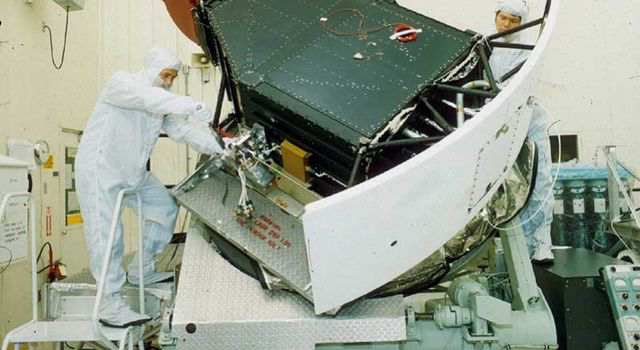

WFPC2 Testing

NASA’s Wide Field and Planetary Camera 2 undergoes testing at JPL.

The Hubble Space Telescope is a project of international cooperation between NASA and the European Space Agency. NASA’s Goddard Space Flight Center in Greenbelt, Maryland, manages the telescope. The Space Telescope Science Institute (STScI) in Baltimore conducts Hubble science operations. STScI is operated for NASA by the Association of Universities for Research in Astronomy, Inc., in Washington.

Credit: NASA/JPL-Caltech